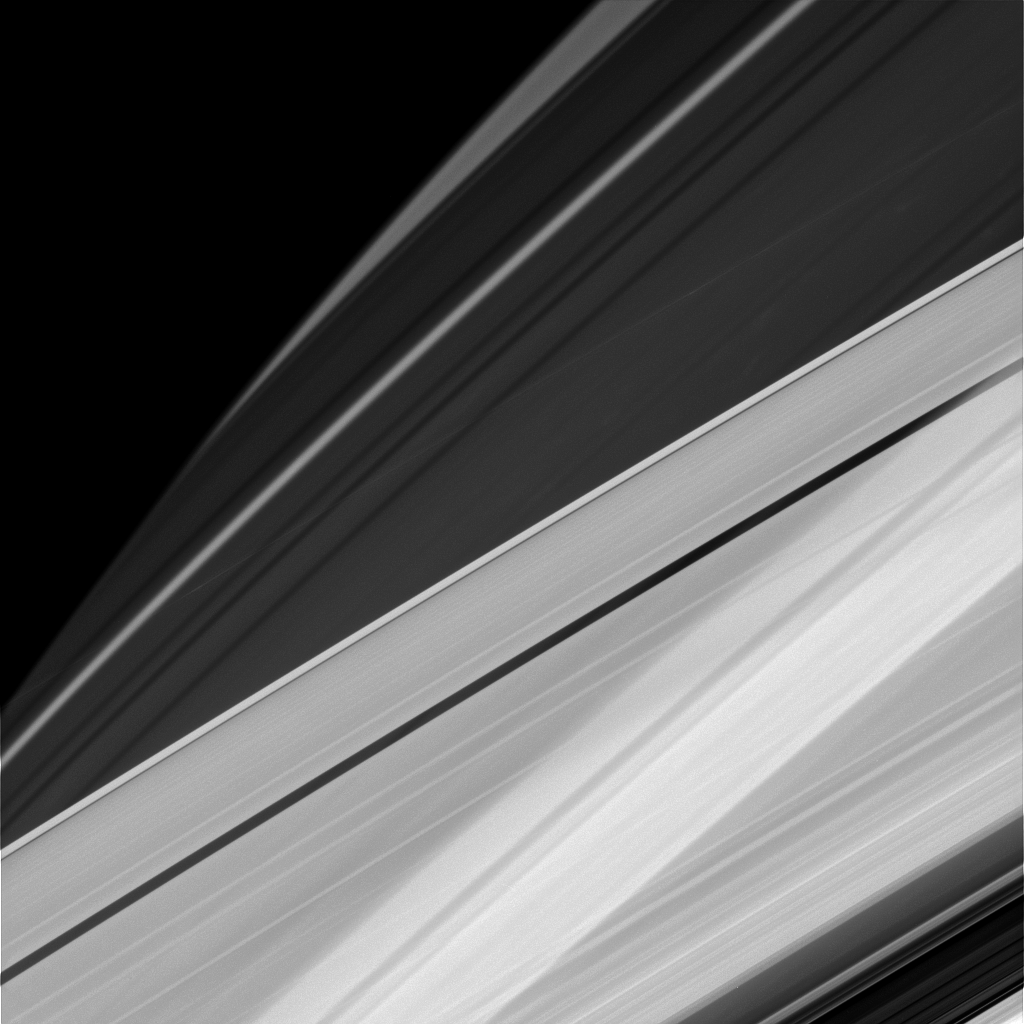

Cubist Saturn

Sometimes at Saturn you can see things almost as if from every angle at once, the way a Cubist might imagine things. For example, in this image, we’re seeing Saturn’s A ring in the lower part of the image and the limb of Saturn in the upper. In addition, the rings cast their shadows onto the portion of the planet imaged here, creating alternating patterns of light and dark. This pattern is visible even through the A ring, which, unlike the core of the nearby B ring, is not completely opaque.

The ring shadows on Saturn often appear to cross the surface at confusing angles in close-ups like this one. The visual combination of Saturn’s oblateness, the varying opacity of its rings and the shadows cast by those rings, sometimes creates elaborate and complicated patterns from Cassini’s perspective.

This view looks toward the sunlit side of the rings from about 19 degrees above the ringplane. The image was taken in visible light with the Cassini spacecraft narrow-angle camera on Dec. 5, 2014.

The view was obtained at a distance of approximately 1.2 million miles (2 million kilometers) from Saturn. Image scale is 7 miles (11 kilometers) per pixel.

The Cassini-Huygens mission is a cooperative project of NASA, the European Space Agency and the Italian Space Agency. NASA’s Jet Propulsion Laboratory, a division of the California Institute of Technology in Pasadena, manages the mission for NASA’s Science Mission Directorate, Washington. The Cassini orbiter and its two onboard cameras were designed, developed and assembled at JPL. The imaging operations center is based at the Space Science Institute in Boulder, Colo.

Credit: NASA/JPL-Caltech/Space Science Institute